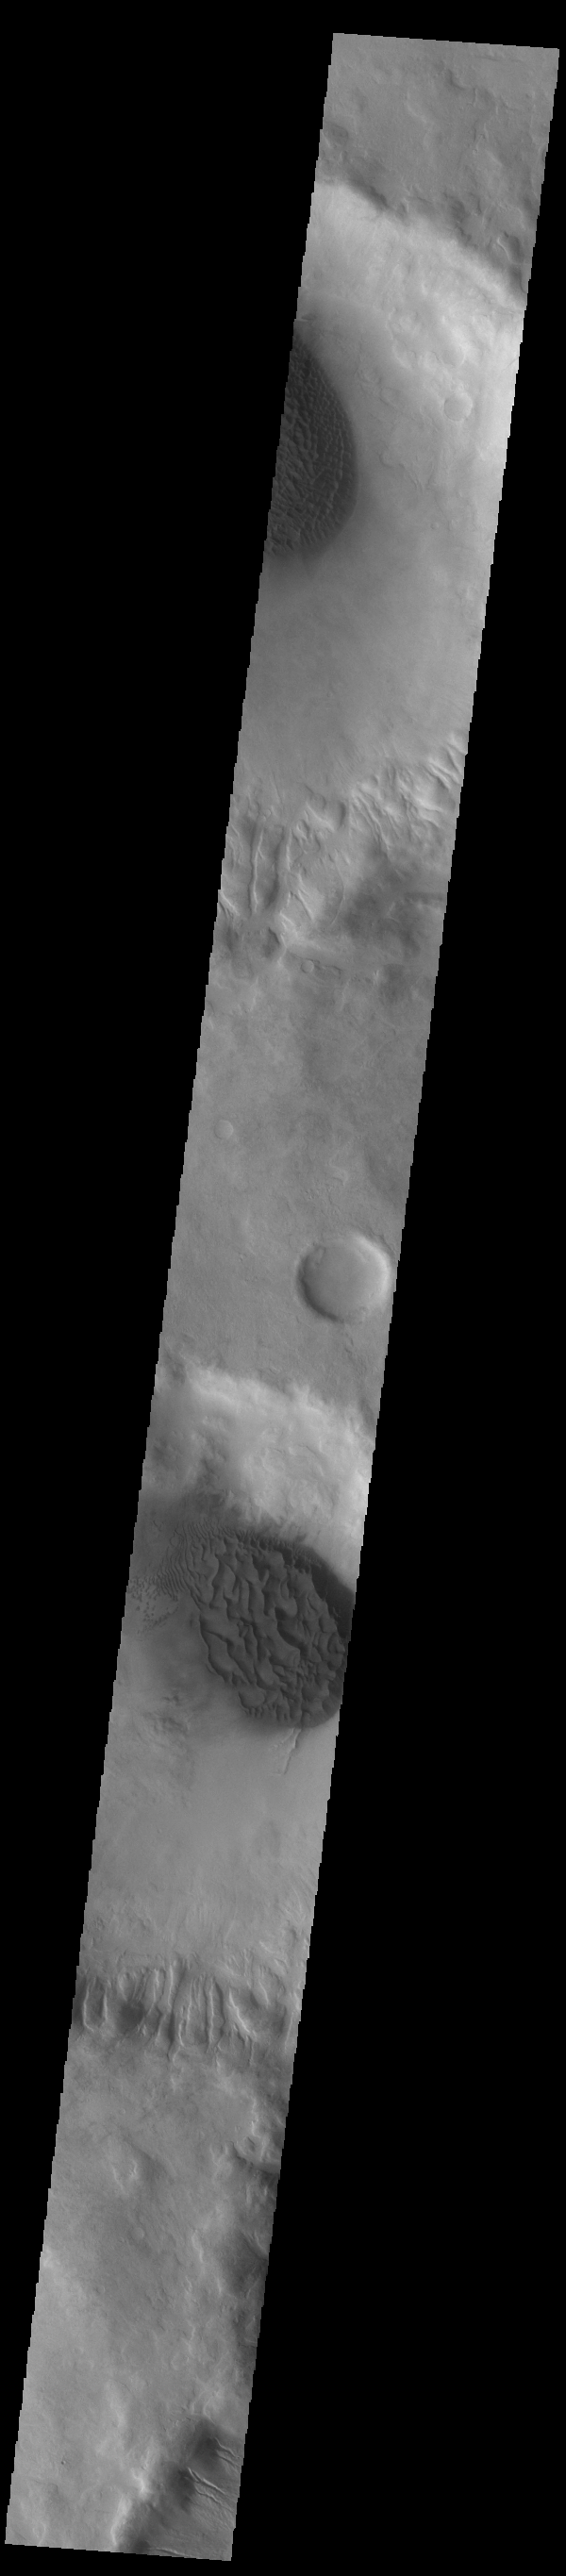

Matara Crater Dunes

Today’s VIS image shows the floor of Matara Crater (center of image). A large sand sheet with surface dune forms dominates the floor of this crater located in Noachis Terra. A similar dune complex is visible in an unnamed crater near the top of the image. Matara Crater is 48km (30 miles) in diamenter.

Credit: NASA/JPL-Caltech/ASU